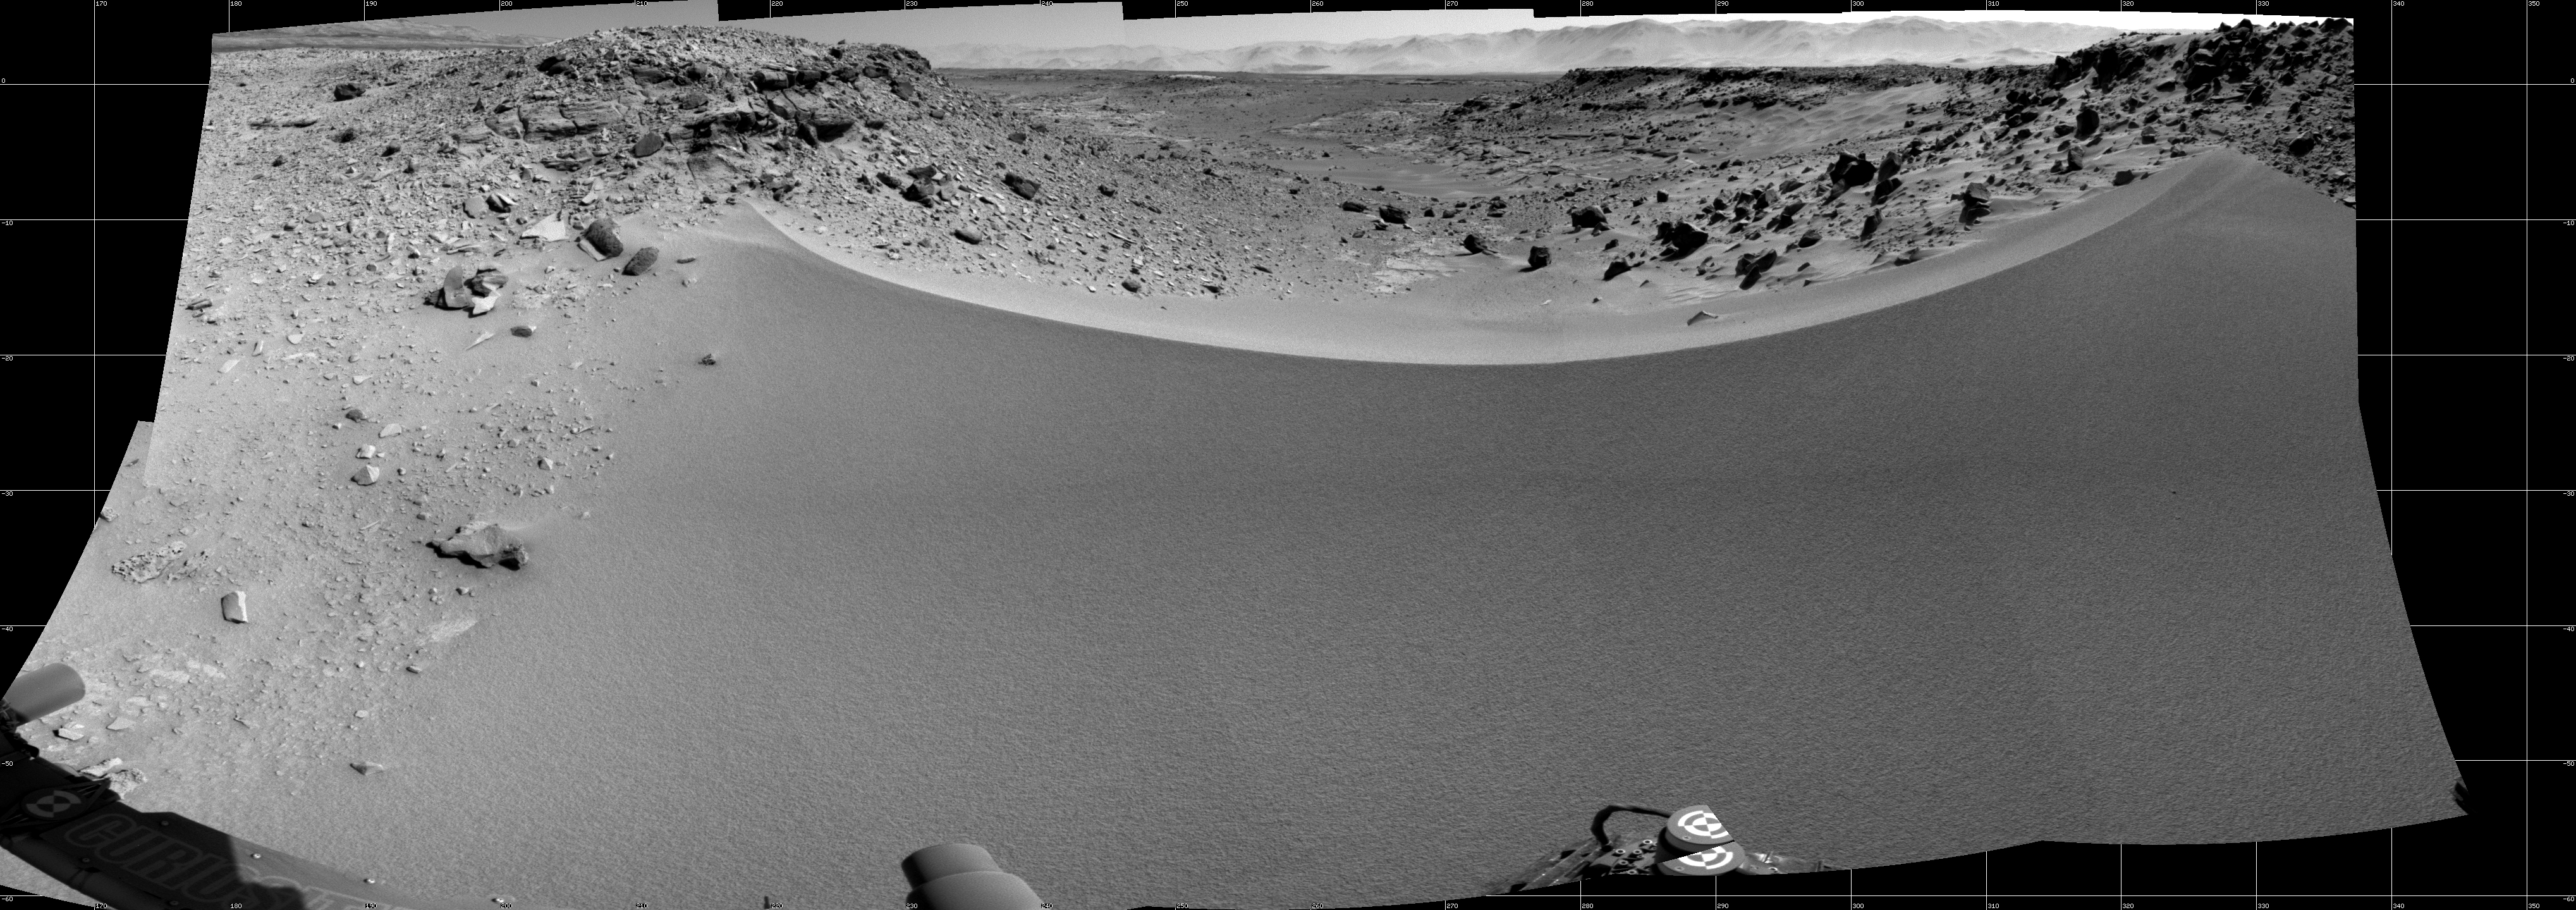

Curiosity’s View Past Dune at ‘Dingo Gap’

This mosaic of images from the Navigation Camera (Navcam) on NASA’s Mars rover Curiosity shows the terrain to the west from the rover’s position on the 528th Martian day, or sol, of the mission (Jan. 30, 2014). The images were taken right after Curiosity had arrived at the eastern edge of a location called “Dingo Gap.” A dune across the gap is about 3 feet (1 meter) high in the middle and tapered at south and north ends onto low scarps on either side of the gap. The rover team is evaluating possible driving routes on the other side before a decision whether the cross the gap.

The view covers a panorama from south, at the left edge, to north-northwest at the right edge. It is presented as a cylindrical projection.

NASA’s Jet Propulsion Laboratory, a division of the California Institute of Technology, Pasadena, manages the Mars Science Laboratory Project for NASA’s Science Mission Directorate, Washington. JPL designed and built the project’s Curiosity rover.

Credit: NASA/JPL-Caltech